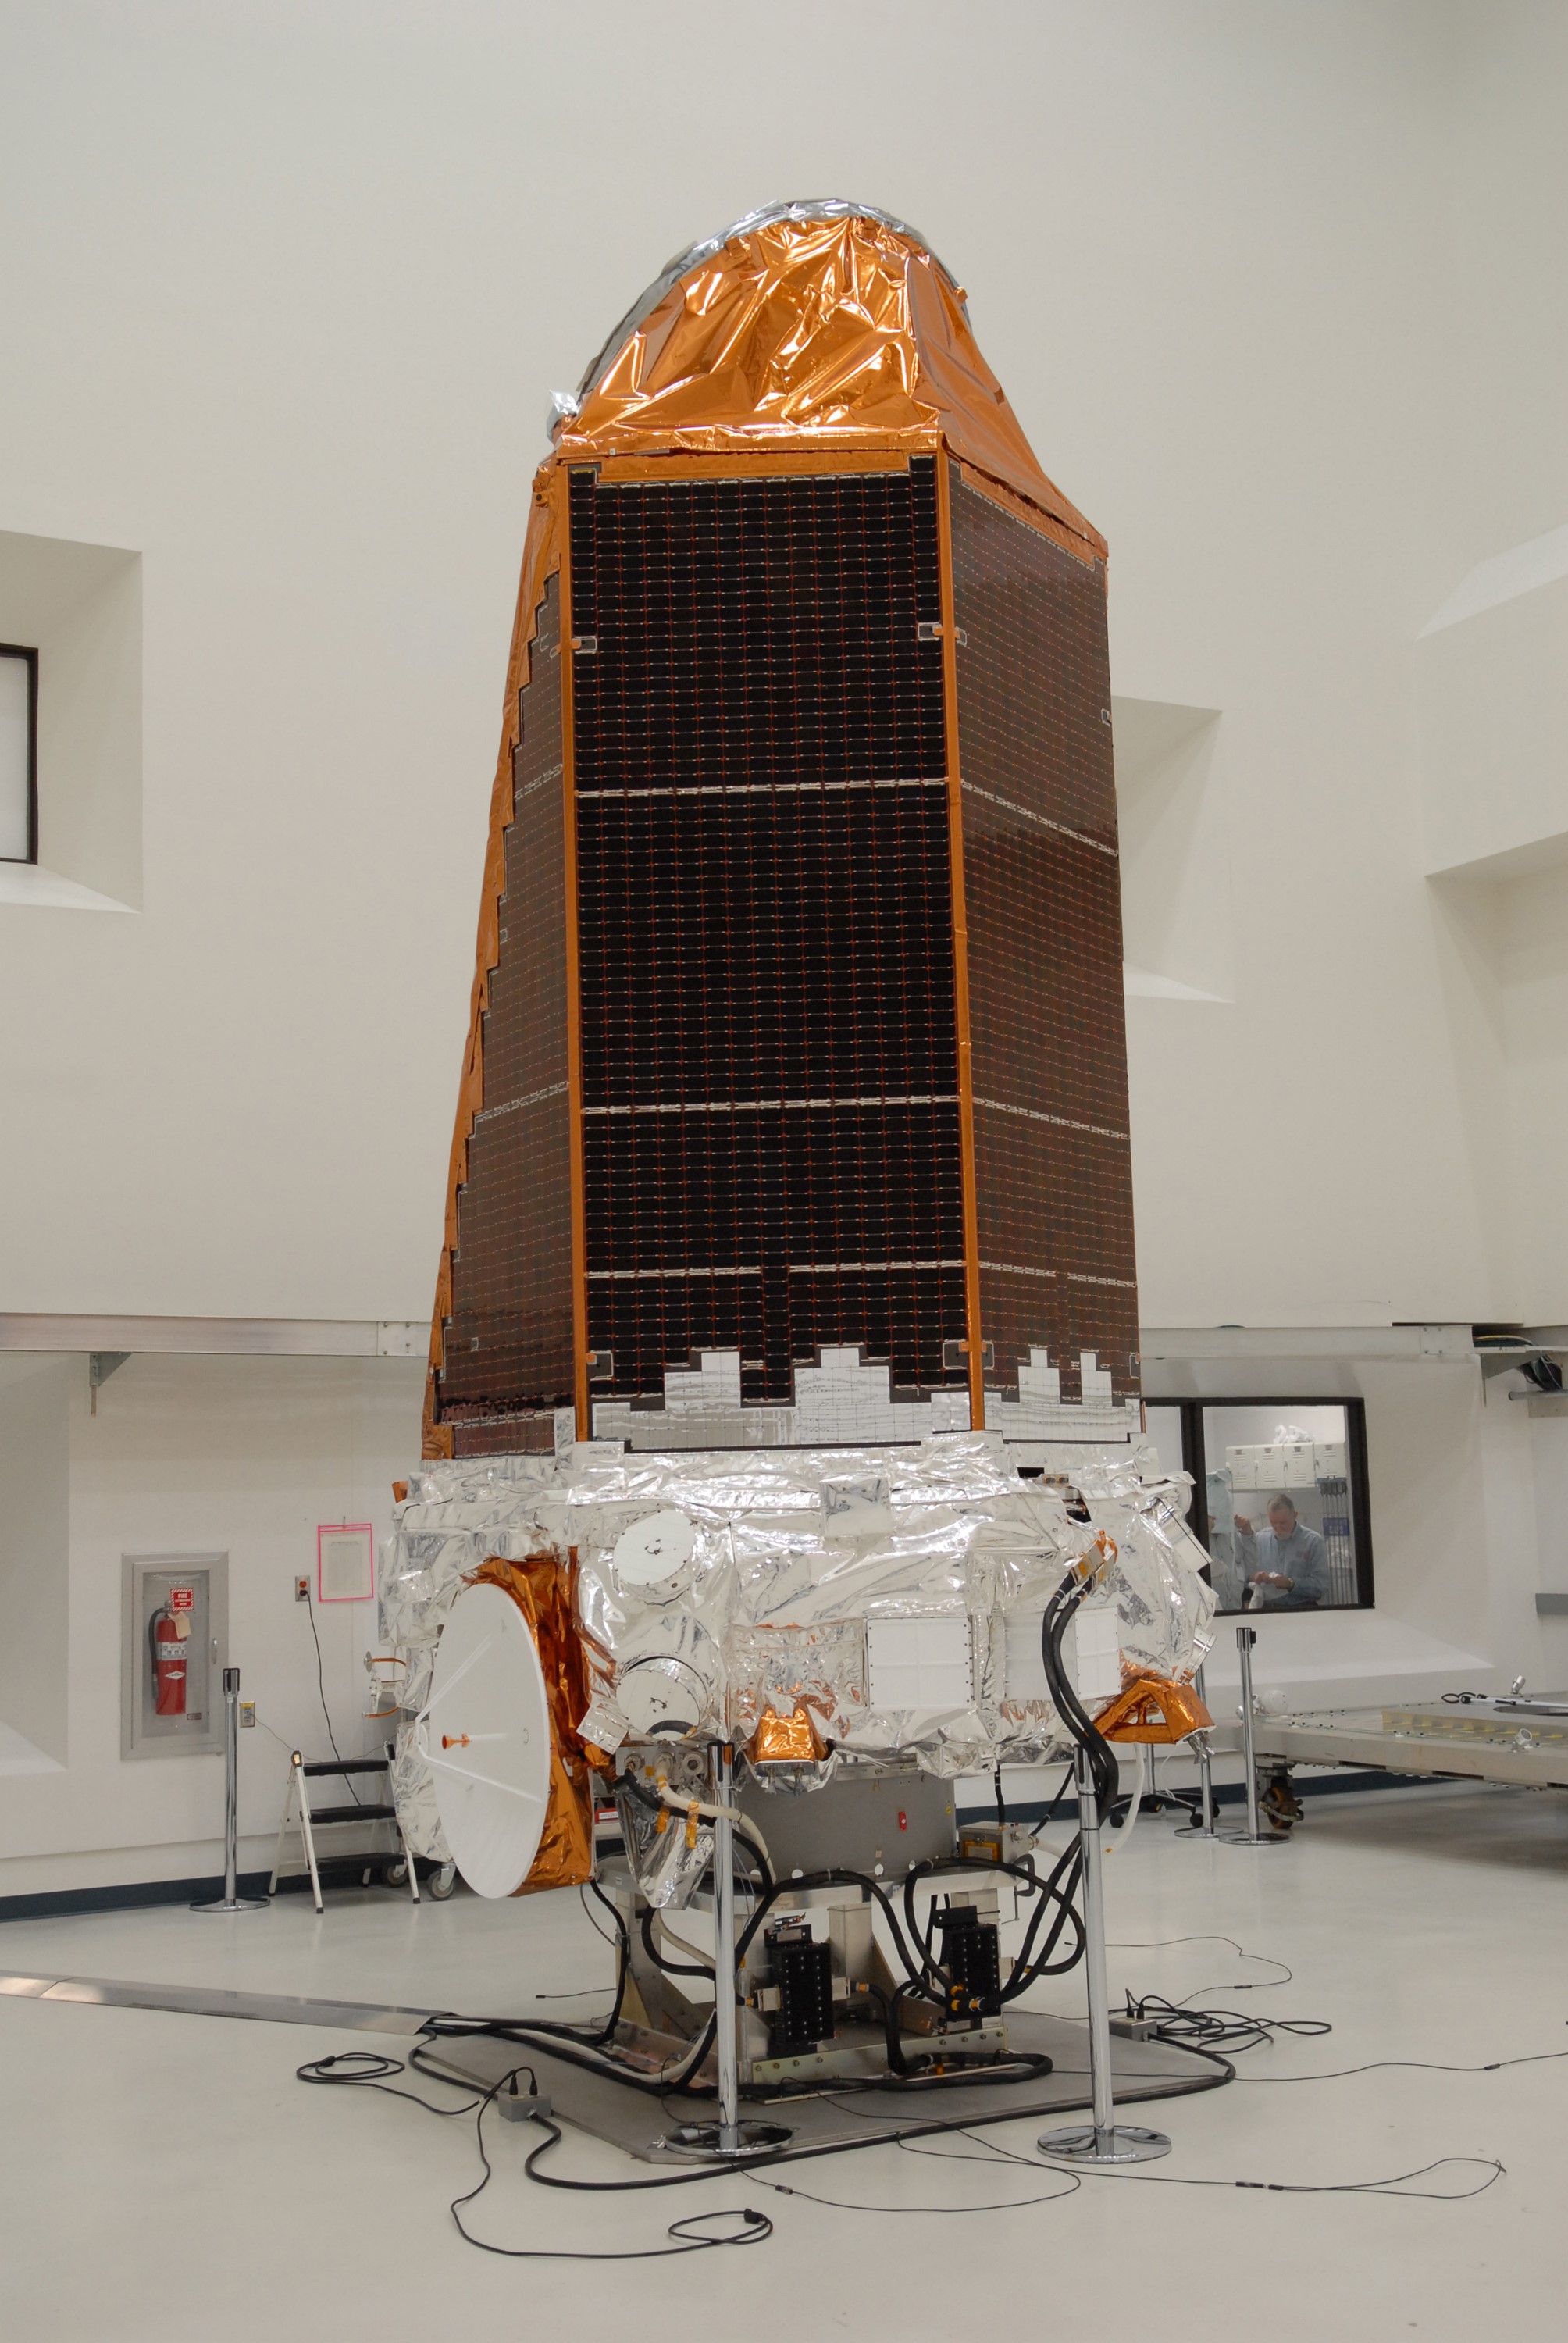

CAPE CANAVERAL, Fla. – NASA's Kepler spacecraft, that will be launched in March aboard a United Launch Alliance Delta II rocket, is ready for the media opportunity Jan. 30. Visible are the solar arrays on top and the high-gain antenna at lower left. The event, being held at the Astrotech Space Operations facility in Titusville, Fla., will provide media representatives an opportunity to photograph the space telescope and to interview project officials from NASA and Ball Aerospace, builder of the spacecraft. Kepler is designed to survey more that 100,000 stars in our galaxy to determine the number of sun-like stars that have Earth-size and larger planets, including those that lie in a star's "habitable zone," a region where liquid water, and perhaps life, could exist. If these Earth-size worlds do exist around stars like our sun, Kepler is expected to be the first to find them and the first to measure how common they are. The liftoff of Kepler aboard a Delta II rocket is currently planned for 10:48 p.m. EST March 5 from Space Launch Complex 17 on Cape Canaveral Air Force Station.

Credit: NASA/Troy Cryder